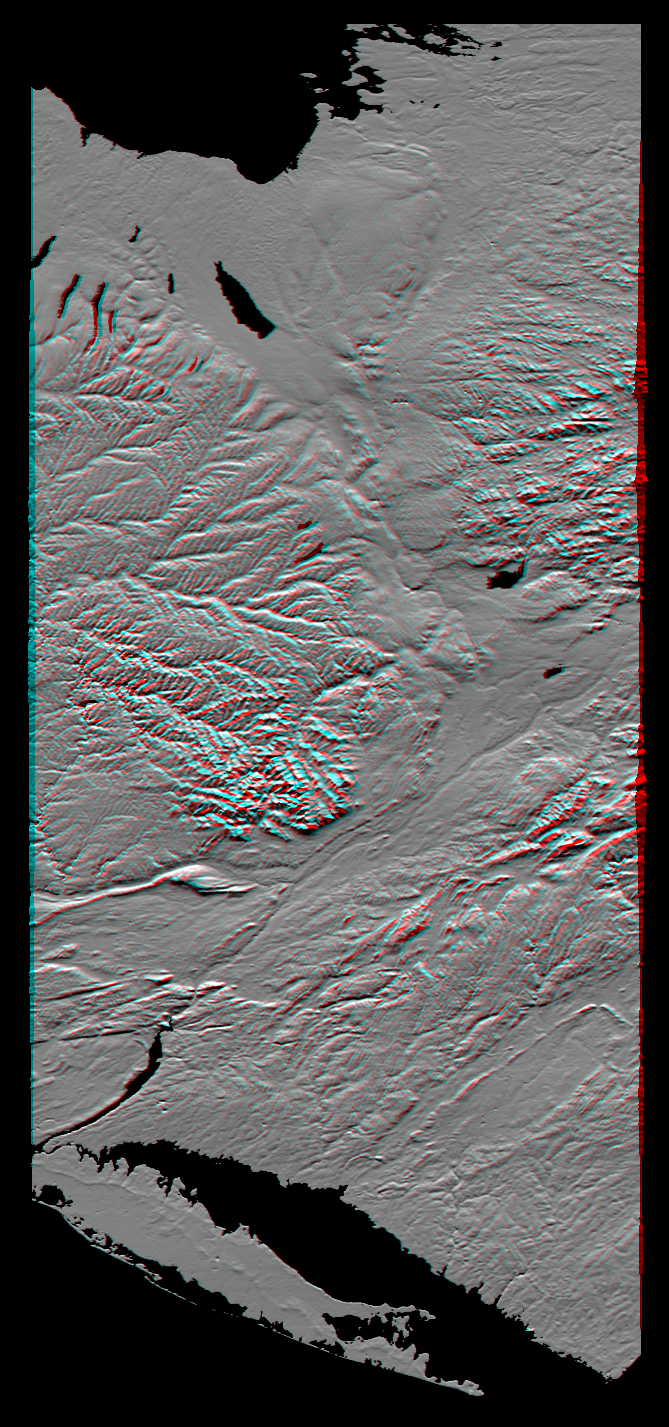

Anaglyph of Shaded Relief New York State, Lake Ontario to Long Island

From Lake Ontario and the St. Lawrence River (at the top of the image) and extending to Long Island (at the bottom) this image shows the varied topography of eastern New York State and parts of Massachusetts, Connecticut, Pennsylvania and New Jersey. The high “bumpy” area in the middle to top right is the southern and western Adirondack Mountains, a deeply eroded landscape that includes the oldest exposed rocks in the eastern U.S.

On the left side is the Catskill Mountains, a part of the Appalachian Mountain chain, where river erosion has produced an intricate pattern of valleys. Between the Adirondacks and Catskills is a wide valley that contains the Mohawk River and the Erie Canal. On the northwest (top) of the Catskills are several long, narrow lakes, some of the Finger Lakes of central New York that were carved by the vast glacier that covered this entire region as recently as 18,000 years ago.

The Hudson River runs along a straight valley from right center (near Glens Falls), widening out as it approaches New York City at the lower left on the image. The Connecticut River valley has a similar north-south trend further to the east (across the lower right corner of the image). The Berkshires are between the Hudson and Connecticut valleys. Closer to the coast are the more deeply eroded rocks of the area around New York City, where several resistant rock units form topographic ridges.

This image product is derived from a preliminary SRTM elevation model, processed with preliminary navigation information from the Space Shuttle. Broad scale and fine detail distortions in the model seen here will be corrected in the final elevation model.

This anaglyph was generated by first creating a shaded relief image from the elevation data, masking the large water bodies, and draping the result back over the elevation model. Two differing perspectives were then calculated, one for each eye. When viewed through special glasses, the result is a vertically exaggerated view of the Earth’s surface in its full three dimensions. Anaglyph glasses cover the left eye with a red filter and cover the right eye with a blue filter.

This image was acquired by the Shuttle Radar Topography Mission (SRTM) aboard the Space Shuttle Endeavour, launched on February 11, 2000. SRTM used the same radar instrument that comprised the Spaceborne Imaging Radar-C/X-Band Synthetic Aperture Radar (SIR-C/X-SAR) that flew twice on the Space Shuttle Endeavour in 1994. SRTM was designed to collect three-dimensional measurements of the Earth’s surface. To collect the 3-D data, engineers added a 60-meter-long (200-foot) mast, installed additional C-band and X-band antennas, and improved tracking and navigation devices. The mission is a cooperative project between the National Aeronautics and Space Administration (NASA), the National Imagery and Mapping Agency (NIMA) of the U.S. Department of Defense (DoD), and the German and Italian space agencies. It is managed by NASA’s Jet Propulsion Laboratory, Pasadena, CA, for NASA’s Earth Science Enterprise, Washington DC.

Size: 220 by 510 kilometers (135 by 315 miles)
Location: 43 deg. North lat., 75 deg. West lon.
Orientation: North toward the upper right
Date Acquired: February 13, 2000

Credit: NASA/JPL/NIMA